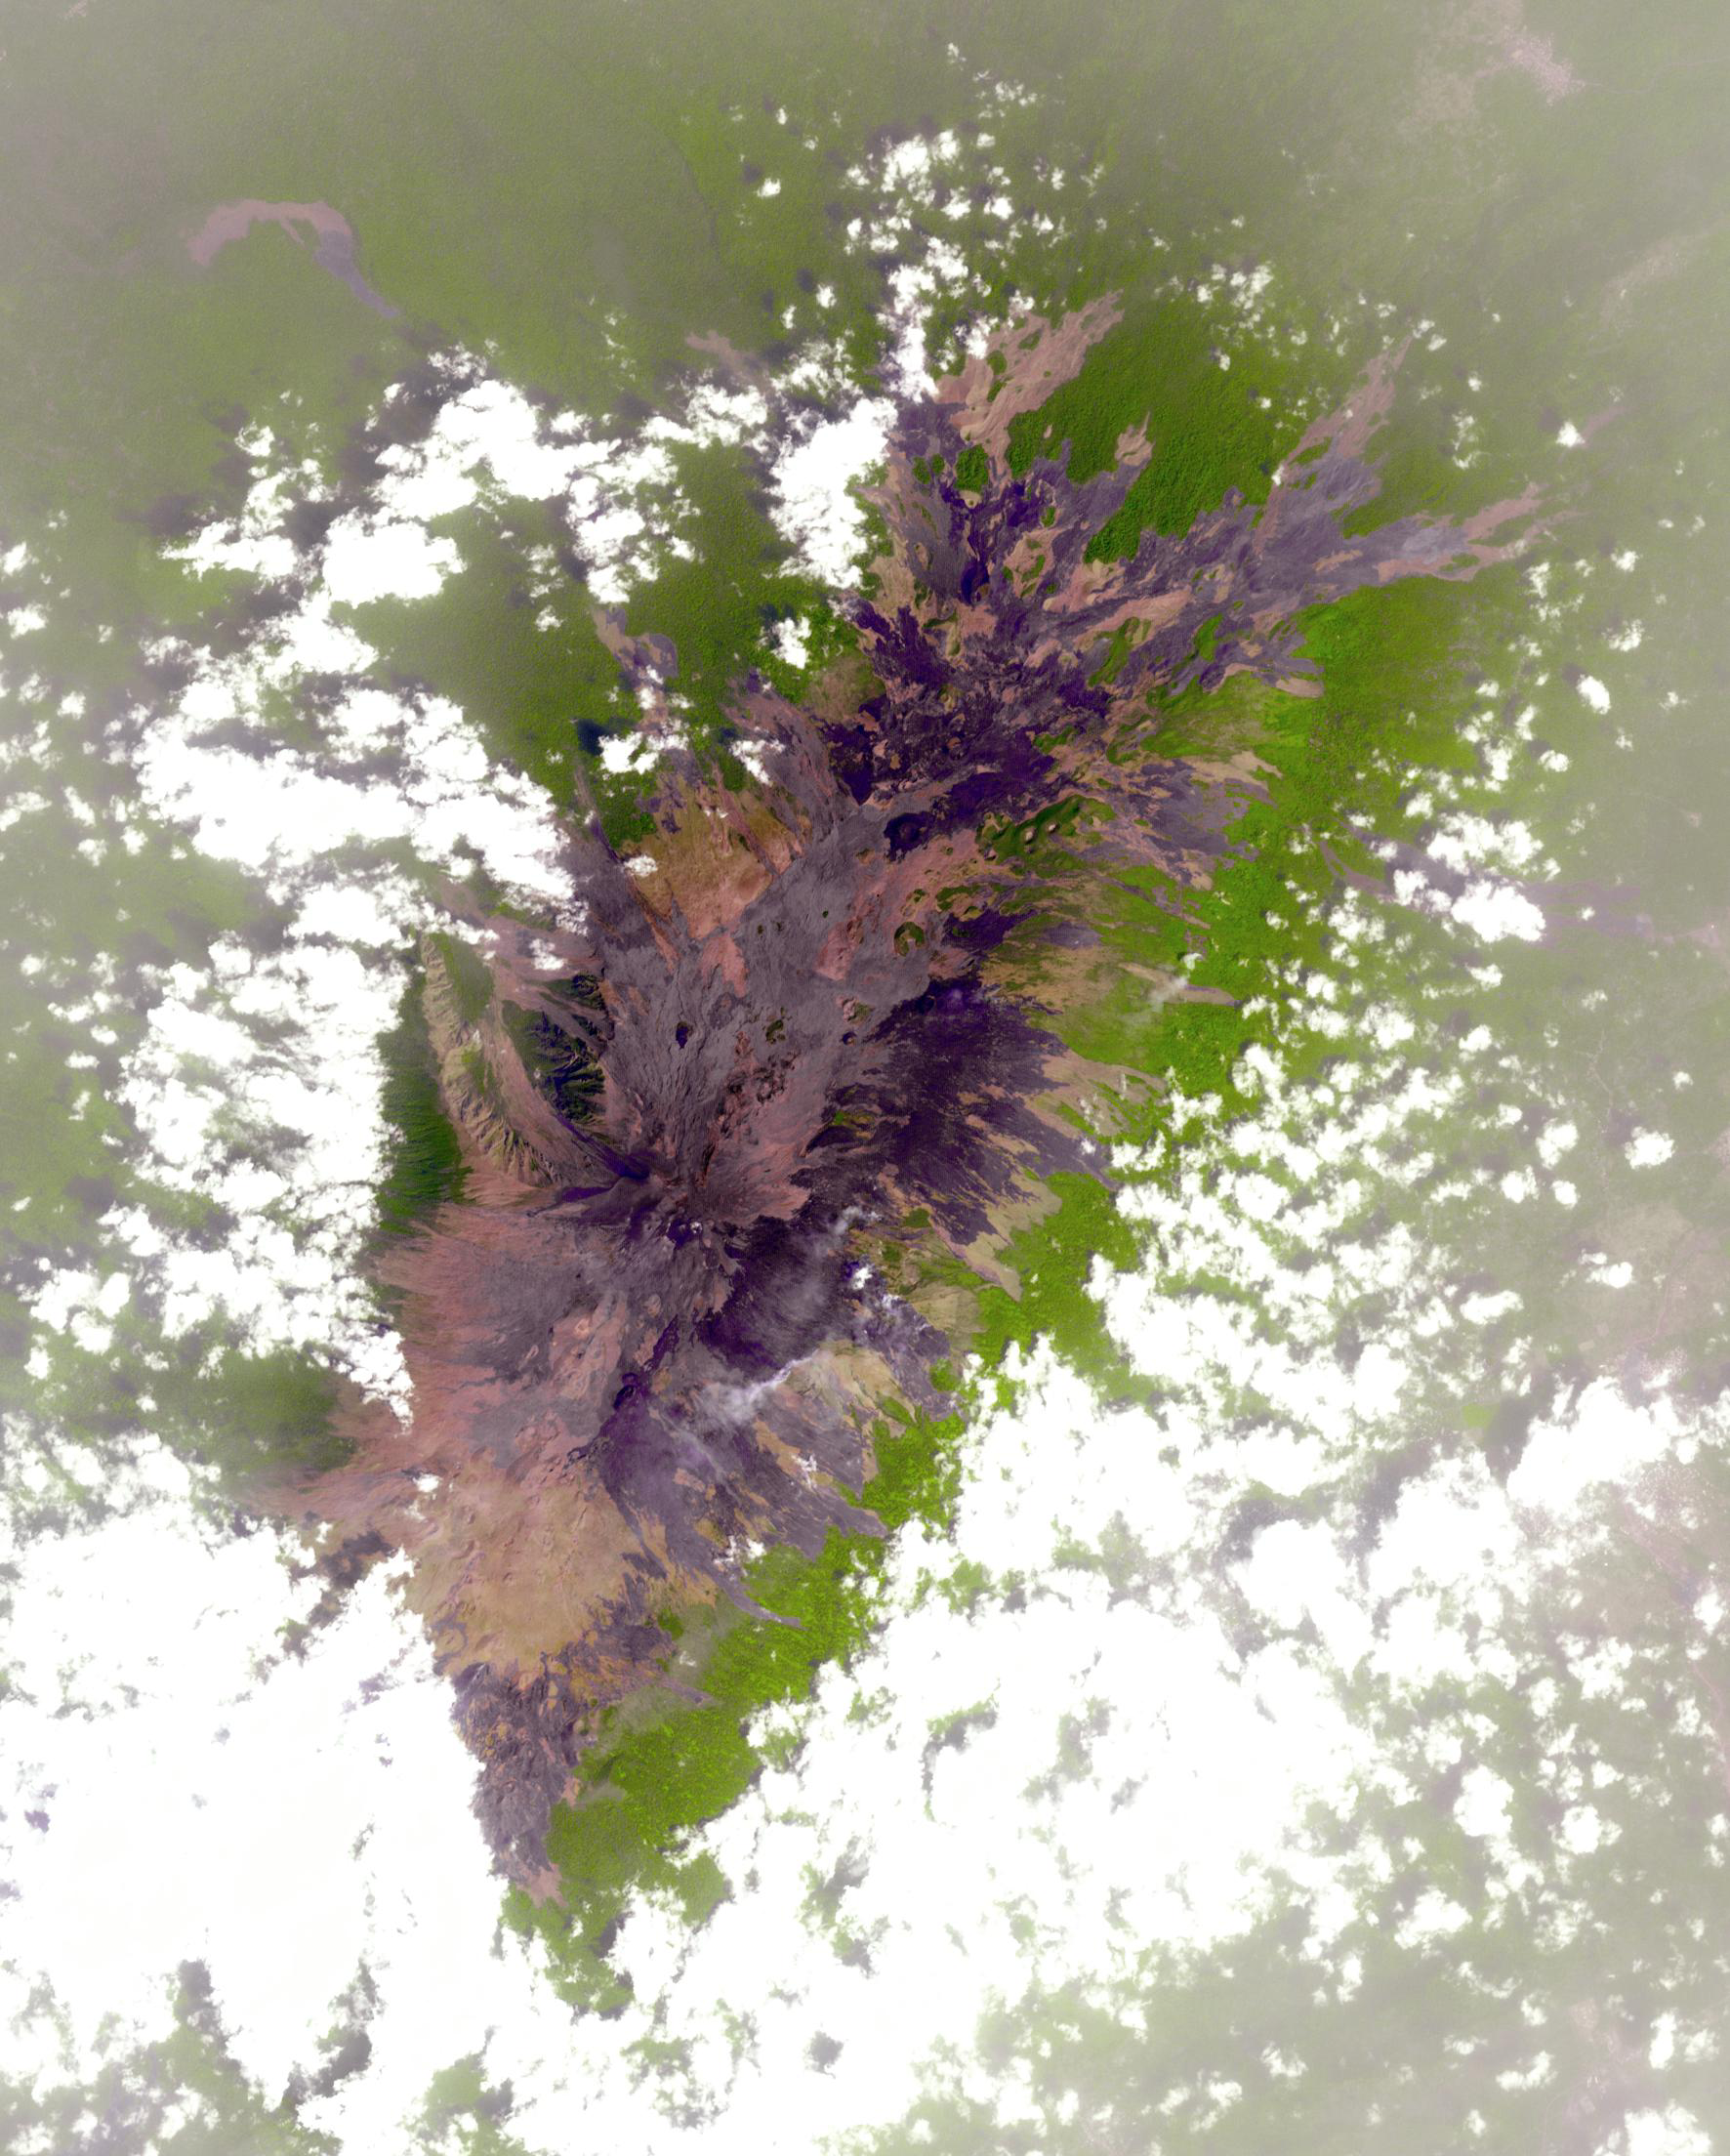

Mount Cameroon

Mount Cameroon is an active volcano in Cameroon near the Gulf of Guinea. It is one of Africa’s largest volcanoes, rising over 4,000 meters, with more than 100 small cinder cones. Mt. Cameroon has the most frequent eruptions of any West African volcano, having erupted most recently in 2012. It is part of the Cameroon Volcanic Line that also includes Lake Nyos, the site of a disaster in 1986. The image was acquired January 12, 2007, covers an area of 26.5 by 32 km, and is located at 4.2 degrees north, 9.1 degrees east.

With its 14 spectral bands from the visible to the thermal infrared wavelength region and its high spatial resolution of 15 to 90 meters (about 50 to 300 feet), ASTER images Earth to map and monitor the changing surface of our planet. ASTER is one of five Earth-observing instruments launched Dec. 18, 1999, on Terra. The instrument was built by Japan’s Ministry of Economy, Trade and Industry. A joint U.S./Japan science team is responsible for validation and calibration of the instrument and data products.

The broad spectral coverage and high spectral resolution of ASTER provides scientists in numerous disciplines with critical information for surface mapping and monitoring of dynamic conditions and temporal change. Example applications are: monitoring glacial advances and retreats; monitoring potentially active volcanoes; identifying crop stress; determining cloud morphology and physical properties; wetlands evaluation; thermal pollution monitoring; coral reef degradation; surface temperature mapping of soils and geology; and measuring surface heat balance.

The U.S. science team is located at NASA’s Jet Propulsion Laboratory, Pasadena, Calif. The Terra mission is part of NASA’s Science Mission Directorate, Washington, D.C.

Credit: NASA/GSFC/METI/ERSDAC/JAROS, and U.S./Japan ASTER Science Team